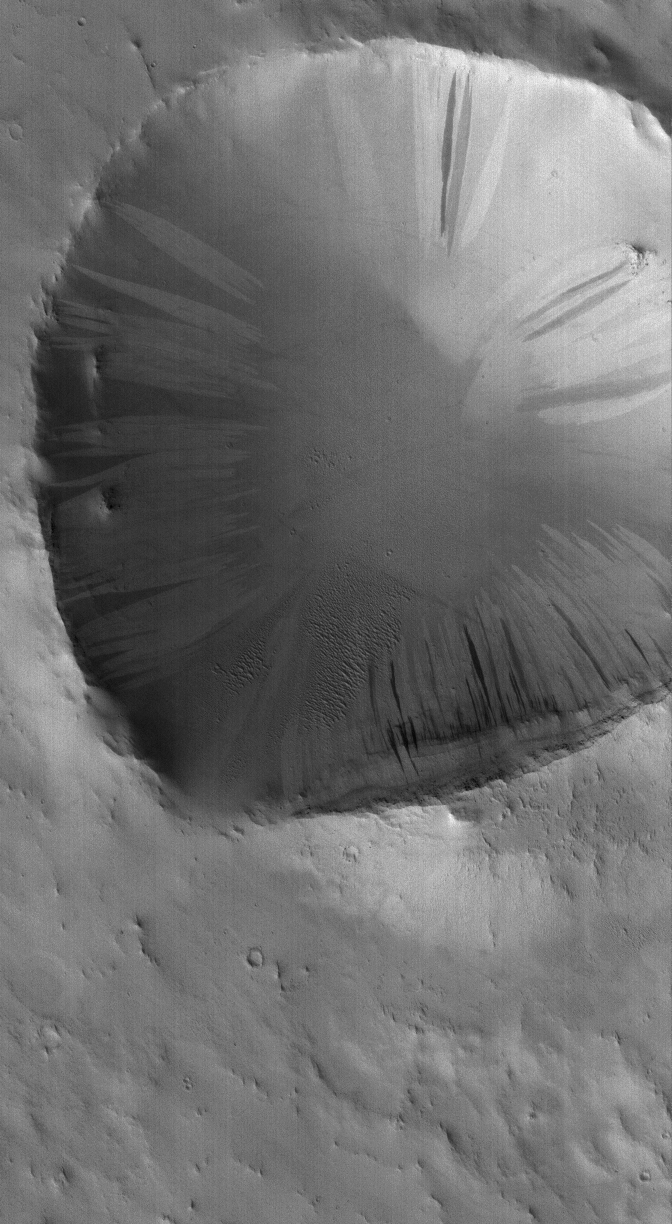

Crater in Arabia

21 November 2005
This Mars Global Surveyor (MGS) Mars Orbiter Camera (MOC) image shows a dust-mantled crater in central Arabia Terra. Light and dark slope streaks have formed on the crater walls, as dry dust has slid down the slopes.

Location near: 12.7°N, 319.1°W
Image width: width: ~3 km (~1.9 mi)
Illumination from: lower left
Season: Northern Autumn

Credit: NASA/JPL/Malin Space Science Systems